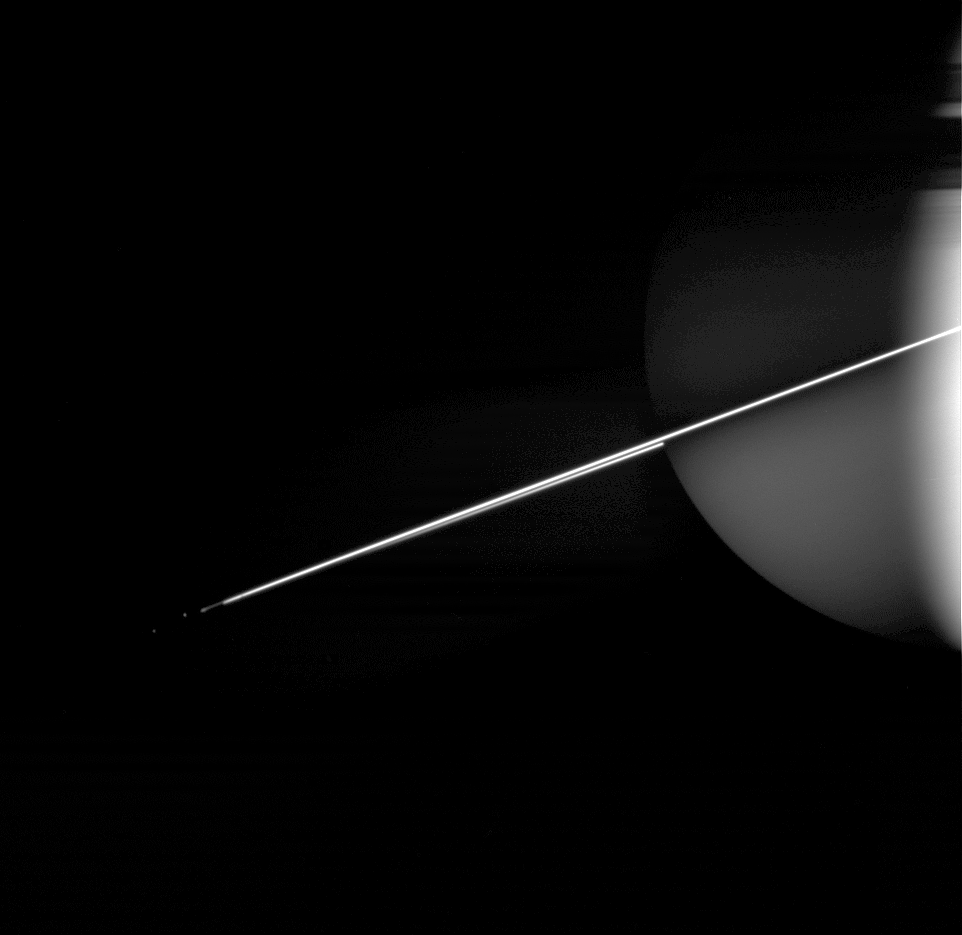

Gleaming Rings

Like a rope of brilliant neon, Saturn’s rings outshine everything else in this night side view, while the sunlit southern face of the rings reflects a dim glow onto the atmosphere below. When viewed nearly edge-on, the rings often appear very bright.

Epimetheus (116 kilometers, or 72 miles across) and Janus (181 kilometers, or 113 miles across) are mere specks to the left of the ring edge, Epimetheus being the outermost of the pair.

The image was taken in visible light with the Cassini spacecraft wide-angle camera on Dec. 17, 2005, at a distance of approximately 2.7 million kilometers (1.7 million miles) from Saturn and at a Sun-Saturn-spacecraft, or phase, angle of 75 degrees. The image scale is 164 kilometers (102 miles) per pixel.

The Cassini-Huygens mission is a cooperative project of NASA, the European Space Agency and the Italian Space Agency. The Jet Propulsion Laboratory, a division of the California Institute of Technology in Pasadena, manages the mission for NASA’s Science Mission Directorate, Washington, D.C. The Cassini orbiter and its two onboard cameras were designed, developed and assembled at JPL. The imaging operations center is based at the Space Science Institute in Boulder, Colo.

Credit: NASA/JPL/Space Science Institute